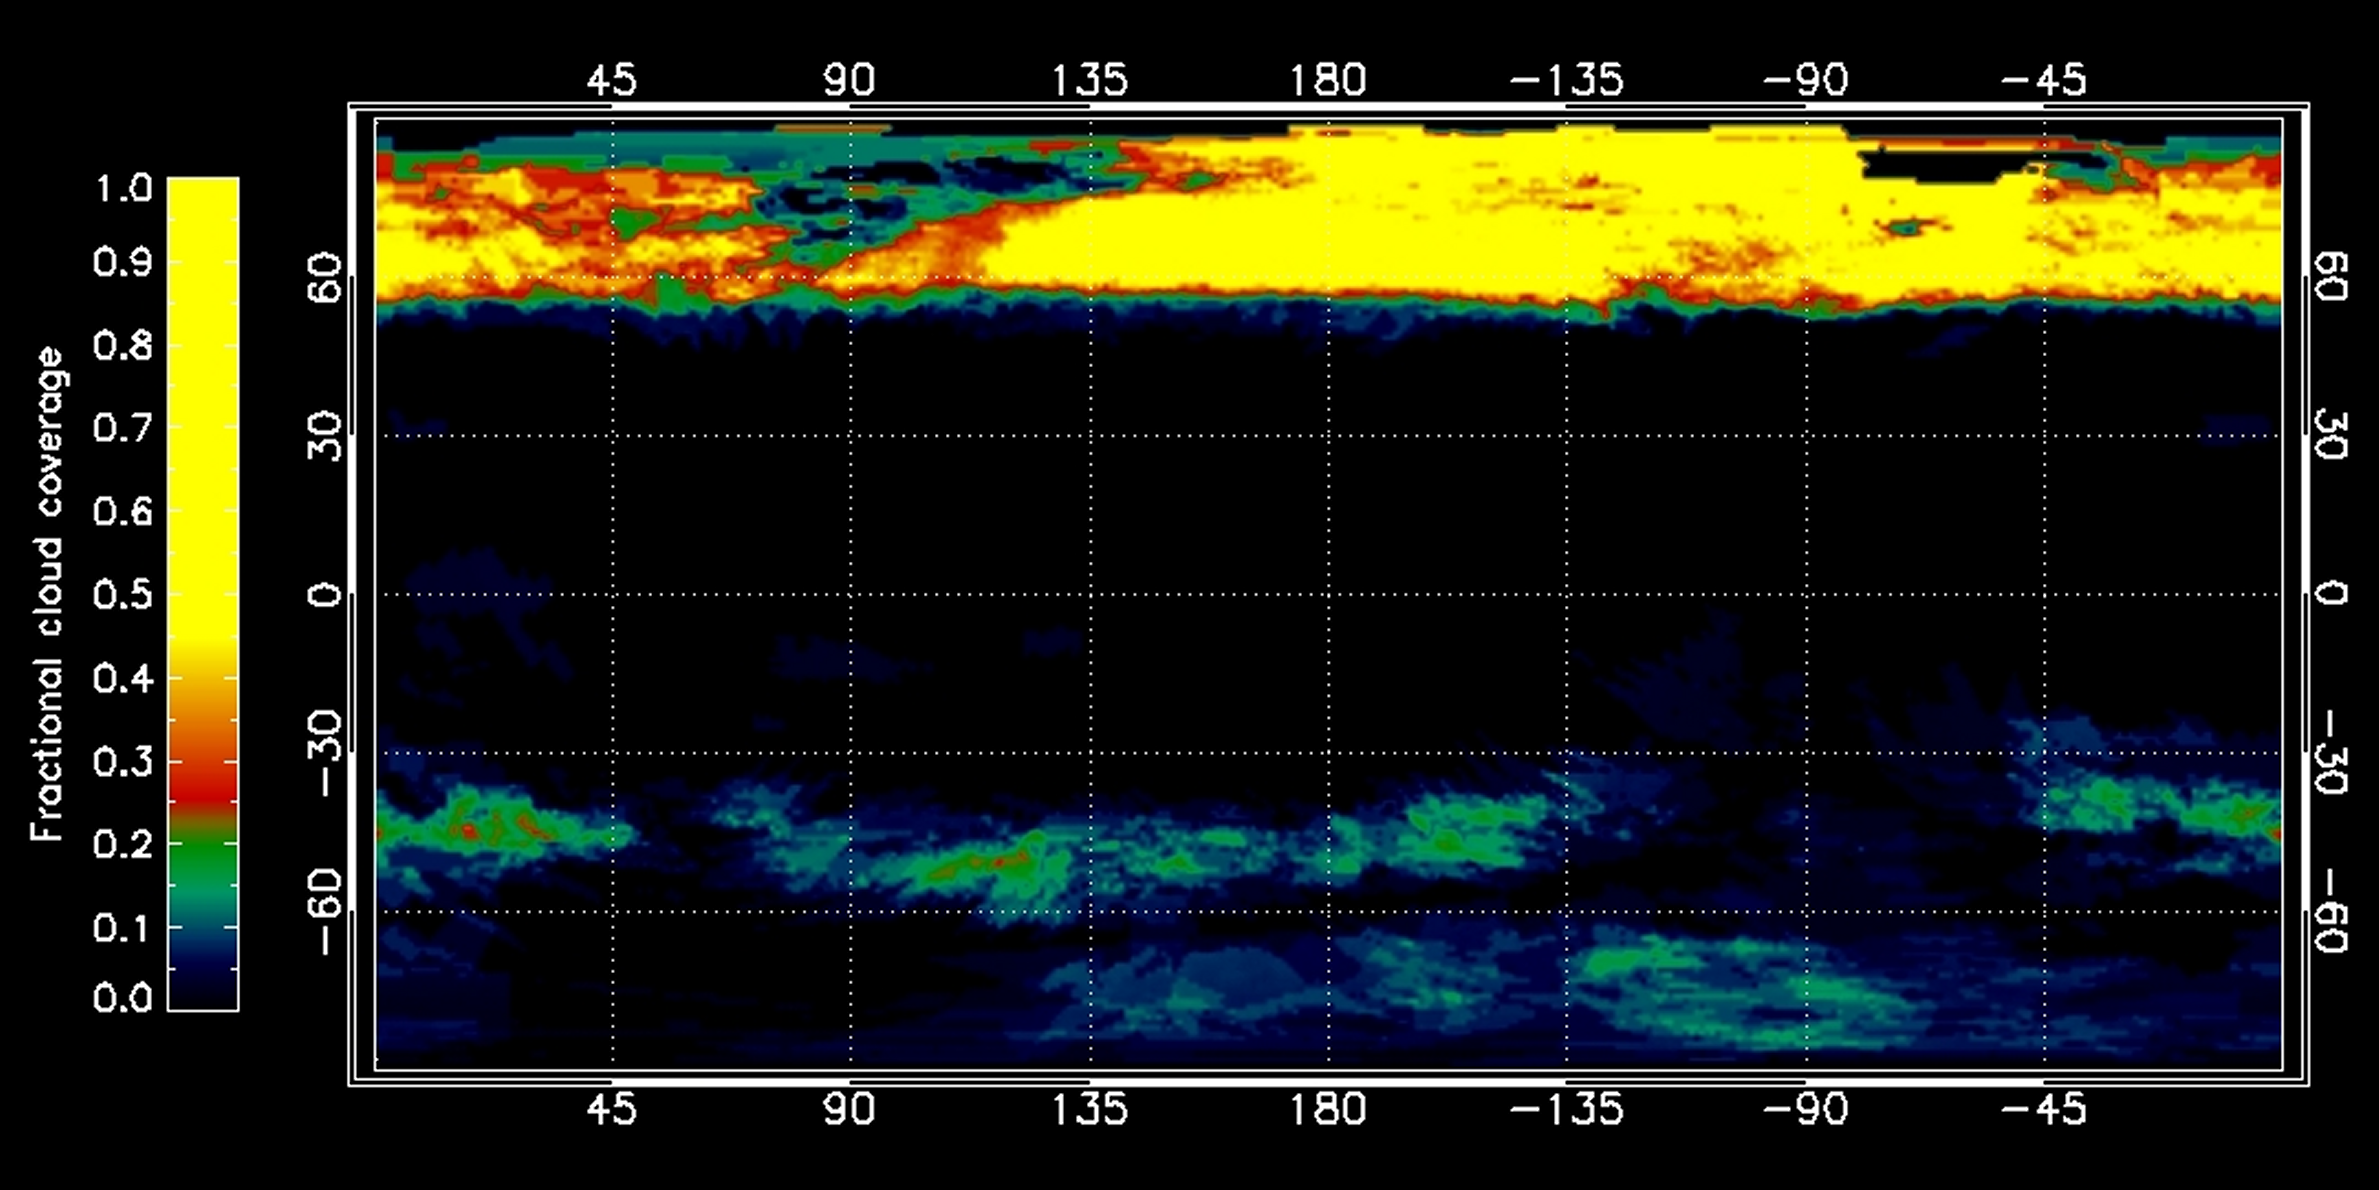

Mapping Titan’s Cloud Coverage

This graphic, constructed from data obtained by NASA’s Cassini spacecraft, shows the percentage of cloud coverage across the surface of Saturn’s moon Titan. The color scale from black to yellow signifies no cloud coverage to complete cloud coverage, over a period spanning July 2004 to April 2010.

Equinox, when the sun shone directly over the equator, occurred in August 2009. It brought a changing of the seasons, as Titan moved out of southern summer into northern spring.

During winter in the northern hemisphere, northern polar clouds of ethane formed in Titan’s troposphere, the lowest part of the atmosphere, from a constant influx of ethane and aerosols from a higher part of the atmosphere known as the stratosphere. In the southern hemisphere, atmospheric gases enriched with methane welled up from the surface to produce mid- and high-latitude clouds.

The amount and location of cloud coverage on Titan provide clues to seasonal changes on the moon. During southern summer, Cassini scientists saw a thick vortex of clouds at Titan’s north pole, and a thinner patch at the south pole. Wispier mid-latitude clouds sometimes appeared in the southern temperate zones. Scientists are closely watching to see if this picture will change as northern summer approaches. They will observe whether the south polar clouds grow as the north polar clouds dissipate, and whether northern temperate clouds appear as those in the south disappear.

The data for this graphic came from Cassini’s visual and infrared mapping spectrometer.

The Cassini-Huygens mission is a cooperative project of NASA, the European Space Agency and the Italian Space Agency. The Jet Propulsion Laboratory, a division of the California Institute of Technology in Pasadena, manages the mission for NASA’s Science Mission Directorate, Washington, D.C. The Cassini orbiter was designed, developed and assembled at JPL. The visual and infrared mapping spectrometer team is based at the University of Arizona, Tucson.

Credit: NASA/JPL/University of Arizona/University of Nantes/University of Paris Diderot